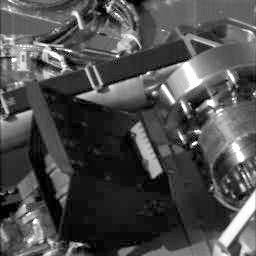

Phoenix Deploying its Wrist

This animated gif shows a series of images taken by Phoenix’s Stereo Surface Imager (SSI) on Sol 3. It illustrates the actions that Phoenix’s Robotic Arm took to deploy its wrist.

The Phoenix Mission is led by the University of Arizona, Tucson, on behalf of NASA. Project management of the mission is by NASA’s Jet Propulsion Laboratory, Pasadena, Calif. Spacecraft development is by Lockheed Martin Space Systems, Denver.

Photojournal Note: As planned, the Phoenix lander, which landed May 25, 2008 23:53 UTC, ended communications in November 2008, about six months after landing, when its solar panels ceased operating in the dark Martian winter.

Credit: NASA/JPL-Caltech/University of Arizona